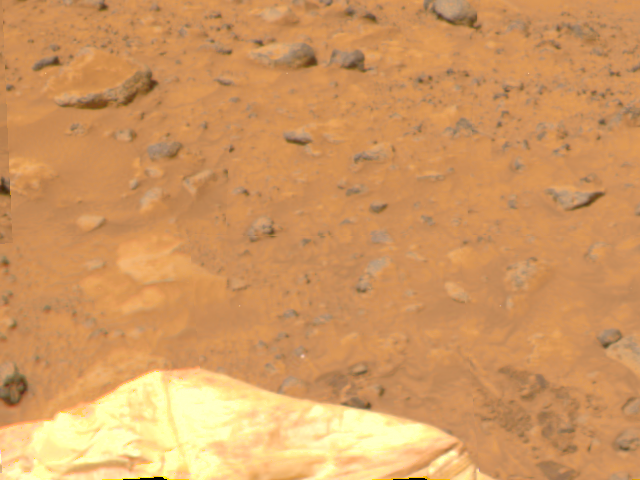

Deflated Airbags & Terrain

An area of Pathfinder’s deflated airbags is visible in this image, taken by the Imager for Mars Pathfinder (IMP) on Sol 4. The lighter areas of soil may be partially composed of salts.

Mars Pathfinder is the second in NASA’s Discovery program of low-cost spacecraft with highly focused science goals. The Jet Propulsion Laboratory, Pasadena, CA, developed and manages the Mars Pathfinder mission for NASA’s Office of Space Science, Washington, D.C. JPL is an operating division of the California Institute of Technology (Caltech). The Imager for Mars Pathfinder (IMP) was developed by the University of Arizona Lunar and Planetary Laboratory under contract to JPL. Peter Smith is the Principal Investigator.

Photojournal note: Sojourner spent 83 days of a planned seven-day mission exploring the Martian terrain, acquiring images, and taking chemical, atmospheric and other measurements. The final data transmission received from Pathfinder was at 10:23 UTC on September 27, 1997. Although mission managers tried to restore full communications during the following five months, the successful mission was terminated on March 10, 1998.

Credit: NASA/JPL